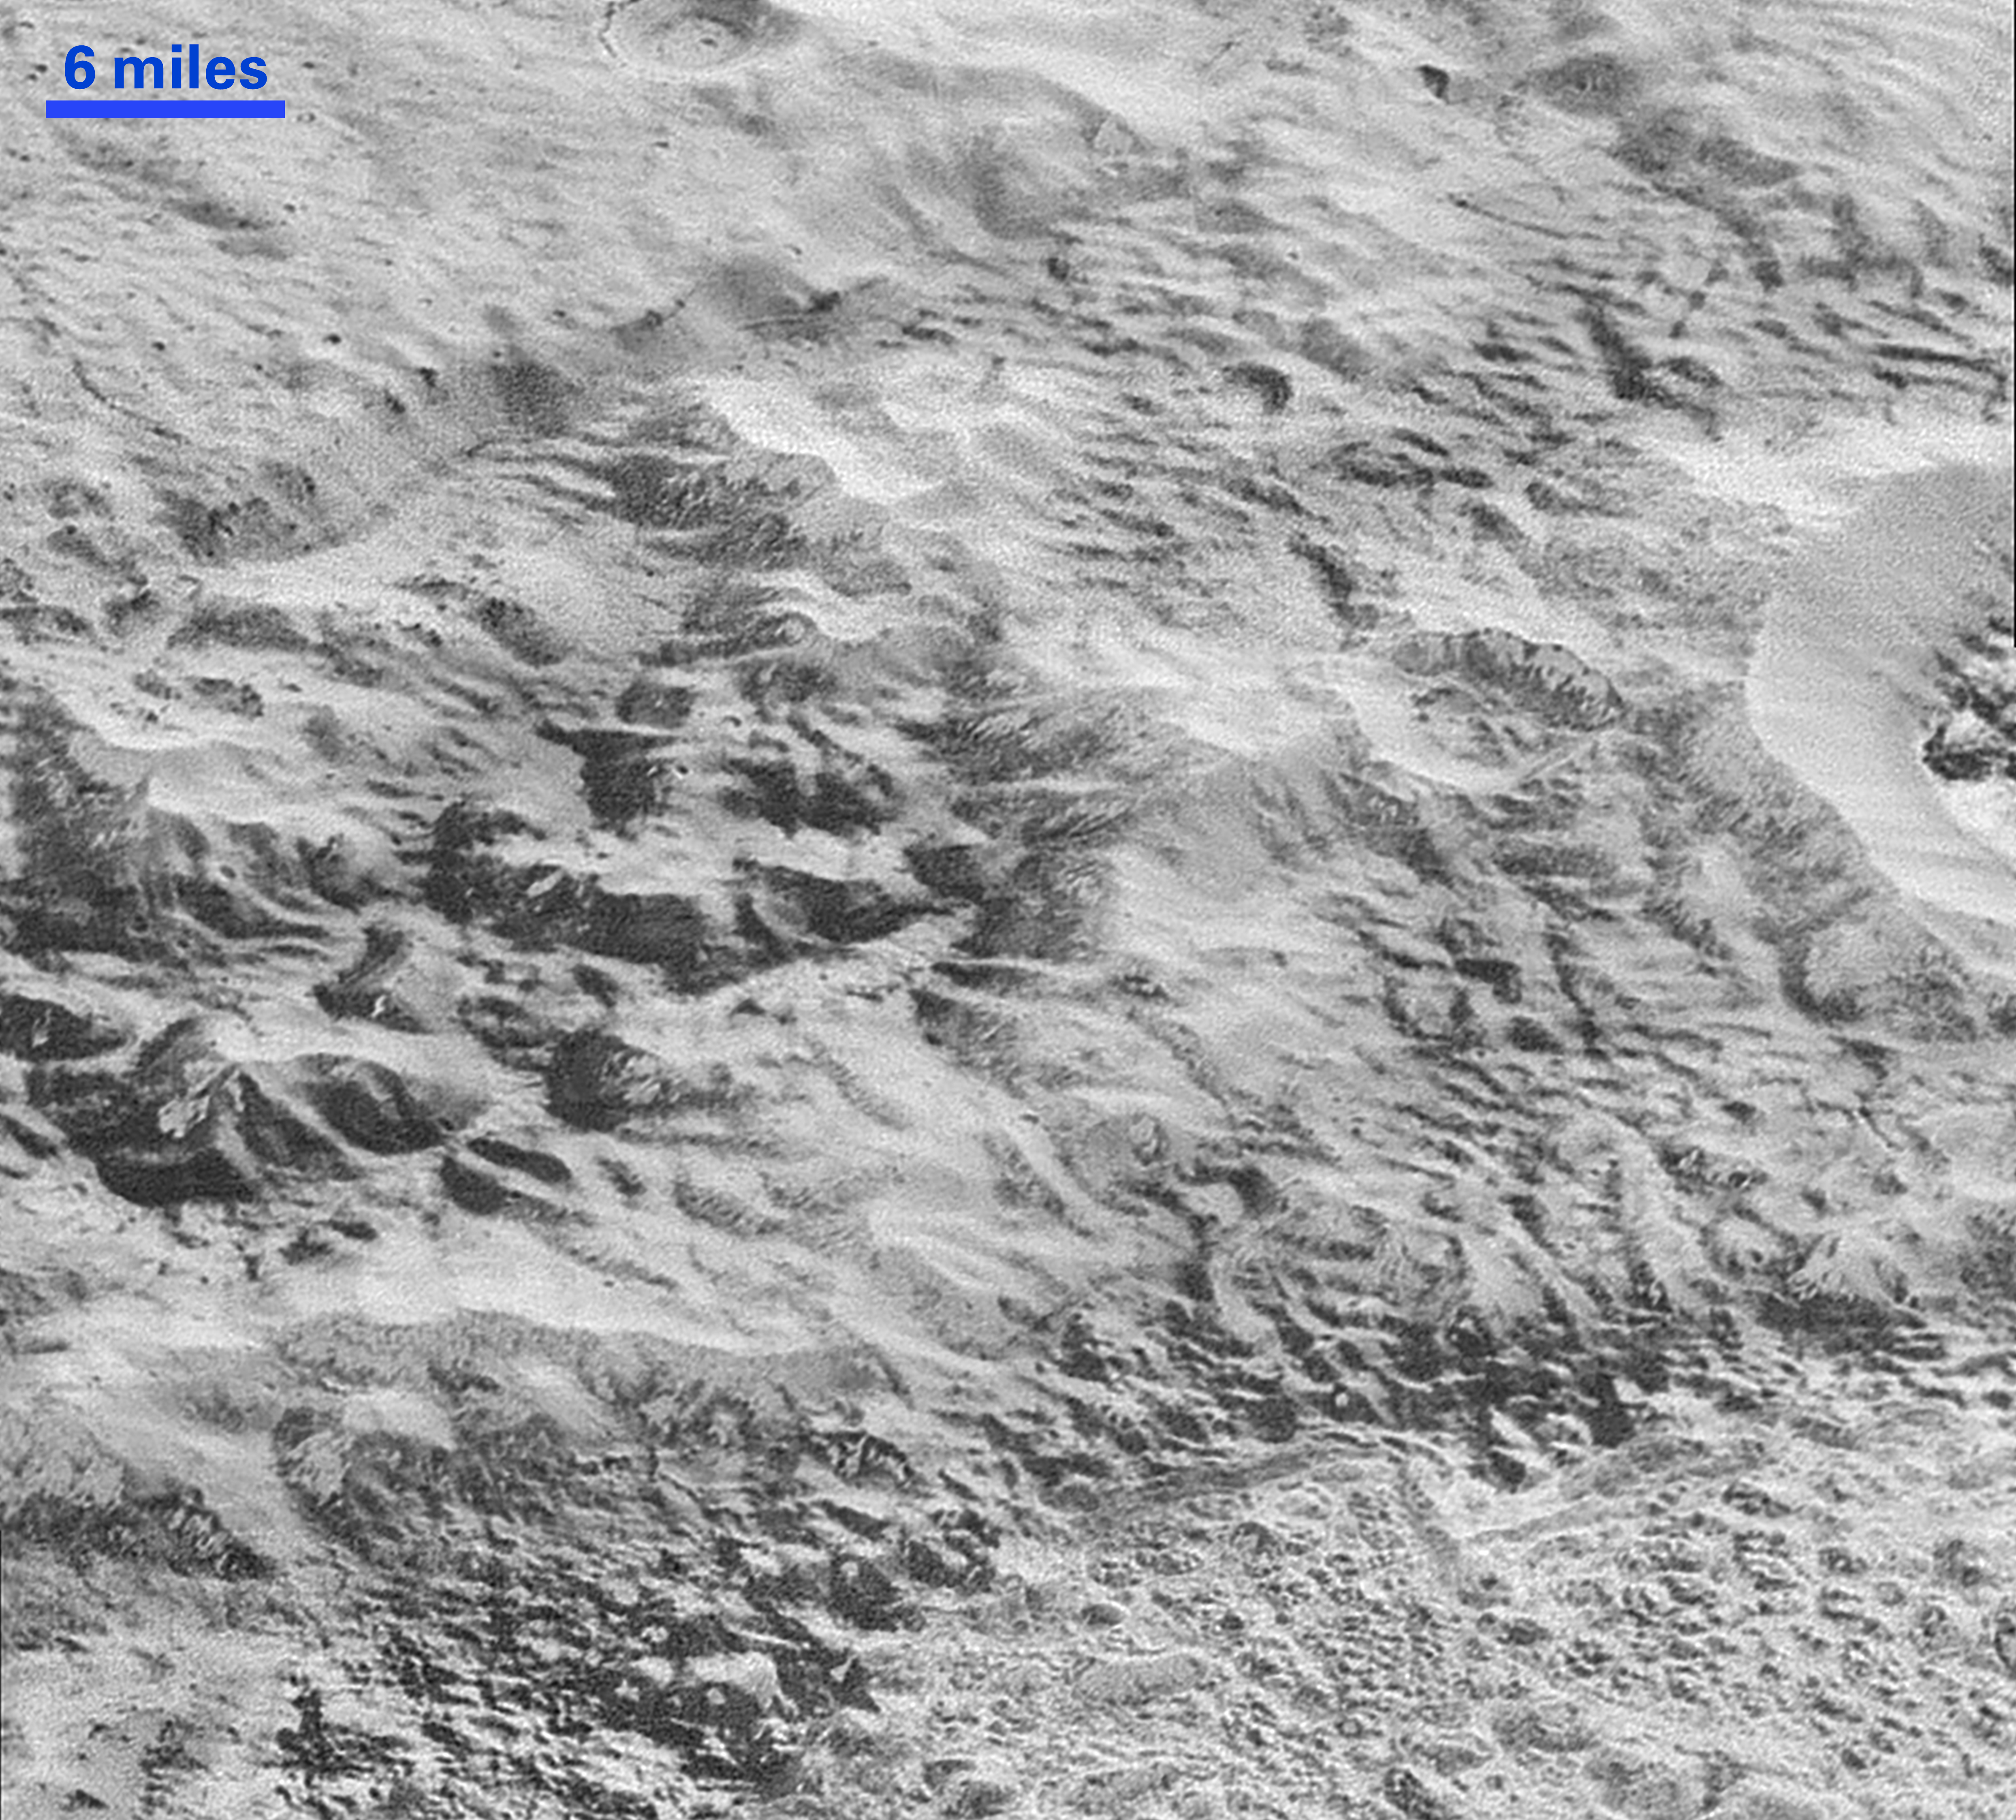

Pluto’s Badlands

This highest-resolution image from NASA’s New Horizons spacecraft shows how erosion and faulting has sculpted this portion of Pluto’s icy crust into rugged badlands. The prominent 1.2-mile-high cliff at the top, running from left to upper right, is part of a great canyon system that stretches for hundreds of miles across Pluto’s northern hemisphere. New Horizons team members think that the mountains in the middle are made of water ice, but have been modified by the movement of nitrogen or other exotic ice glaciers over long periods of time, resulting in a muted landscape of rounded peaks and intervening sets of short ridges. At the bottom of this 50-mile-wide image, the terrain transforms dramatically into a fractured and finely broken up floor at the northwest margin of the giant ice plain informally called Sputnik Planum. The top of the image is to Pluto’s northwest.

These images were made with the telescopic Long Range Reconnaissance Imager (LORRI) aboard New Horizons, in a timespan of about a minute centered on 11:36 UT on July 14 — just about 15 minutes before New Horizons’ closest approach to Pluto — from a range of just 10,000 miles (17,000 kilometers). They were obtained with an unusual observing mode; instead of working in the usual “point and shoot,” LORRI snapped pictures every three seconds while the Ralph/Multispectral Visual Imaging Camera (MVIC) aboard New Horizons was scanning the surface. This mode requires unusually short exposures to avoid blurring the images.

The Johns Hopkins University Applied Physics Laboratory in Laurel, Maryland, designed, built, and operates the New Horizons spacecraft, and manages the mission for NASA’s Science Mission Directorate. The Southwest Research Institute, based in San Antonio, leads the science team, payload operations and encounter science planning. New Horizons is part of the New Frontiers Program managed by NASA’s Marshall Space Flight Center in Huntsville, Alabama.

Credit: NASA/Johns Hopkins University Applied Physics Laboratory/Southwest Research Institute